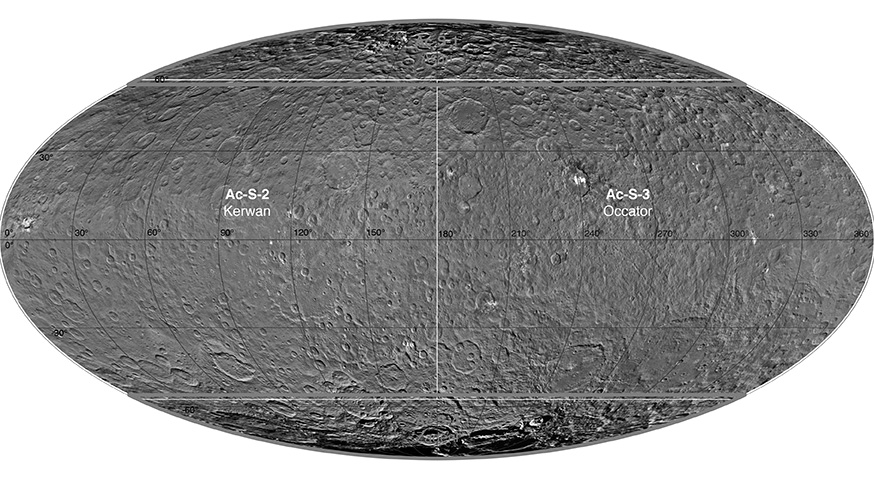

Ceres Survey Atlas

This atlas of Ceres was created using images taken by NASA’s Dawn spacecraft in June 2015. Researchers used 12,000 points on Ceres to construct a terrain model, which served as the basis for these maps. Kait crater was chosen as the reference point for longitude 0.

The German Aerospace Center (DLR) constructed this atlas using data from Dawn’s Survey orbit, when the spacecraft was at an altitude of about 2,700 miles (4,400 kilometers) above Ceres. The resolution is approximately 1,400 feet (410 meters) per pixel in the full-resolution PDF.

The Kerwan map section is centered on 0 degrees latitude, 90 east longitude. The Occator map section is centered on 0 degrees latitude, 270 east longitude. The Asari-Zadeni map section is centered above Ceres’ north and south polar regions.

Asari-Zadeni

Kerwan

Occator

Dawn’s mission is managed by JPL for NASA’s Science Mission Directorate in Washington. Dawn is a project of the directorate’s Discovery Program, managed by NASA’s Marshall Space Flight Center in Huntsville, Alabama. UCLA is responsible for overall Dawn mission science. Orbital ATK, Inc., in Dulles, Virginia, designed and built the spacecraft. The German Aerospace Center, the Max Planck Institute for Solar System Research, the Italian Space Agency and the Italian National Astrophysical Institute are international partners on the mission team.

Credit: NASA/JPL-Caltech/UCLA/MPS/DLR/IDA